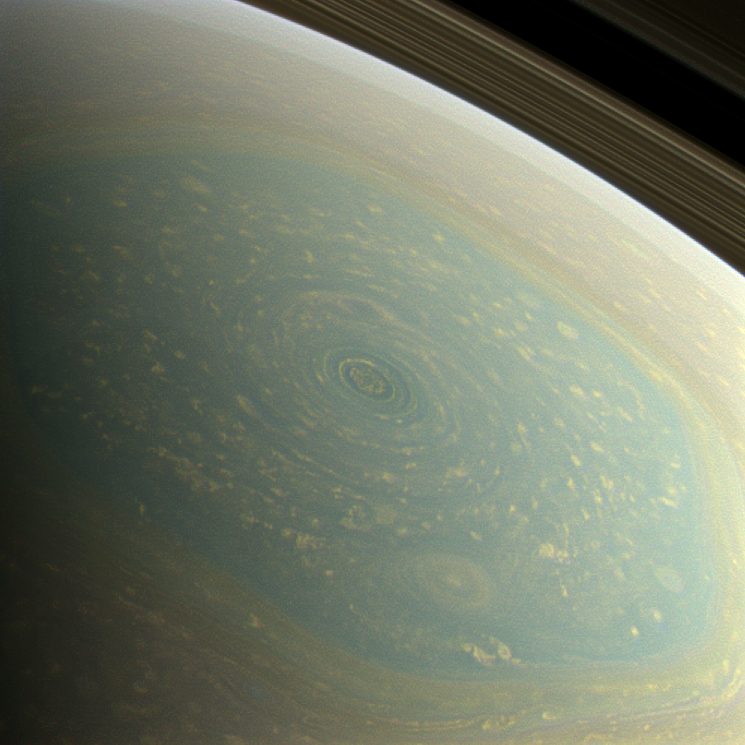

Spring at the North Pole

The north pole of Saturn, in the fresh light of spring, is revealed in this color image from NASA’s Cassini spacecraft. The north pole was previously hidden from the gaze of Cassini’s imaging cameras because it was winter in the northern hemisphere when the spacecraft arrived at the Saturn system in 2004.

A hurricane-like storm circling Saturn’s north pole at about 89 degrees north latitude is inside the famous “hexagon” feature, which scientists think is a wandering jet stream that whips around the north pole at about 220 miles per hour (98 meters per second). It folds into a six-sided shape because the hexagon is a stationary wave that guides the path of the gas in the jet. The hexagon borders occur at about 77 degrees north latitude and the feature is wider than two Earths. Saturn’s rings can be seen at the upper right of the image.

Images with red, green and blue spectral filters were combined to create this natural-color view, which is what the human eye would see if we were there at Saturn. The image here was acquired with the Cassini spacecraft wide-angle camera on Nov. 27, 2012 at a distance of approximately 260,000 miles (418,000 kilometers) from Saturn and at a sun-Saturn-spacecraft, or phase, angle of 96 degrees. Image scale is 18 miles (28.6 kilometers) per pixel.

A false-color version of this image can be seen at PIA14946.

The Cassini-Huygens mission is a cooperative project of NASA, the European Space Agency and the Italian Space Agency. NASA’s Jet Propulsion Laboratory, a division of the California Institute of Technology in Pasadena, manages the mission for NASA’s Science Mission Directorate, Washington, D.C. The Cassini orbiter and its two onboard cameras were designed, developed and assembled at JPL. The imaging operations center is based at the Space Science Institute in Boulder, Colo.

Credit: NASA/JPL-Caltech/SSI